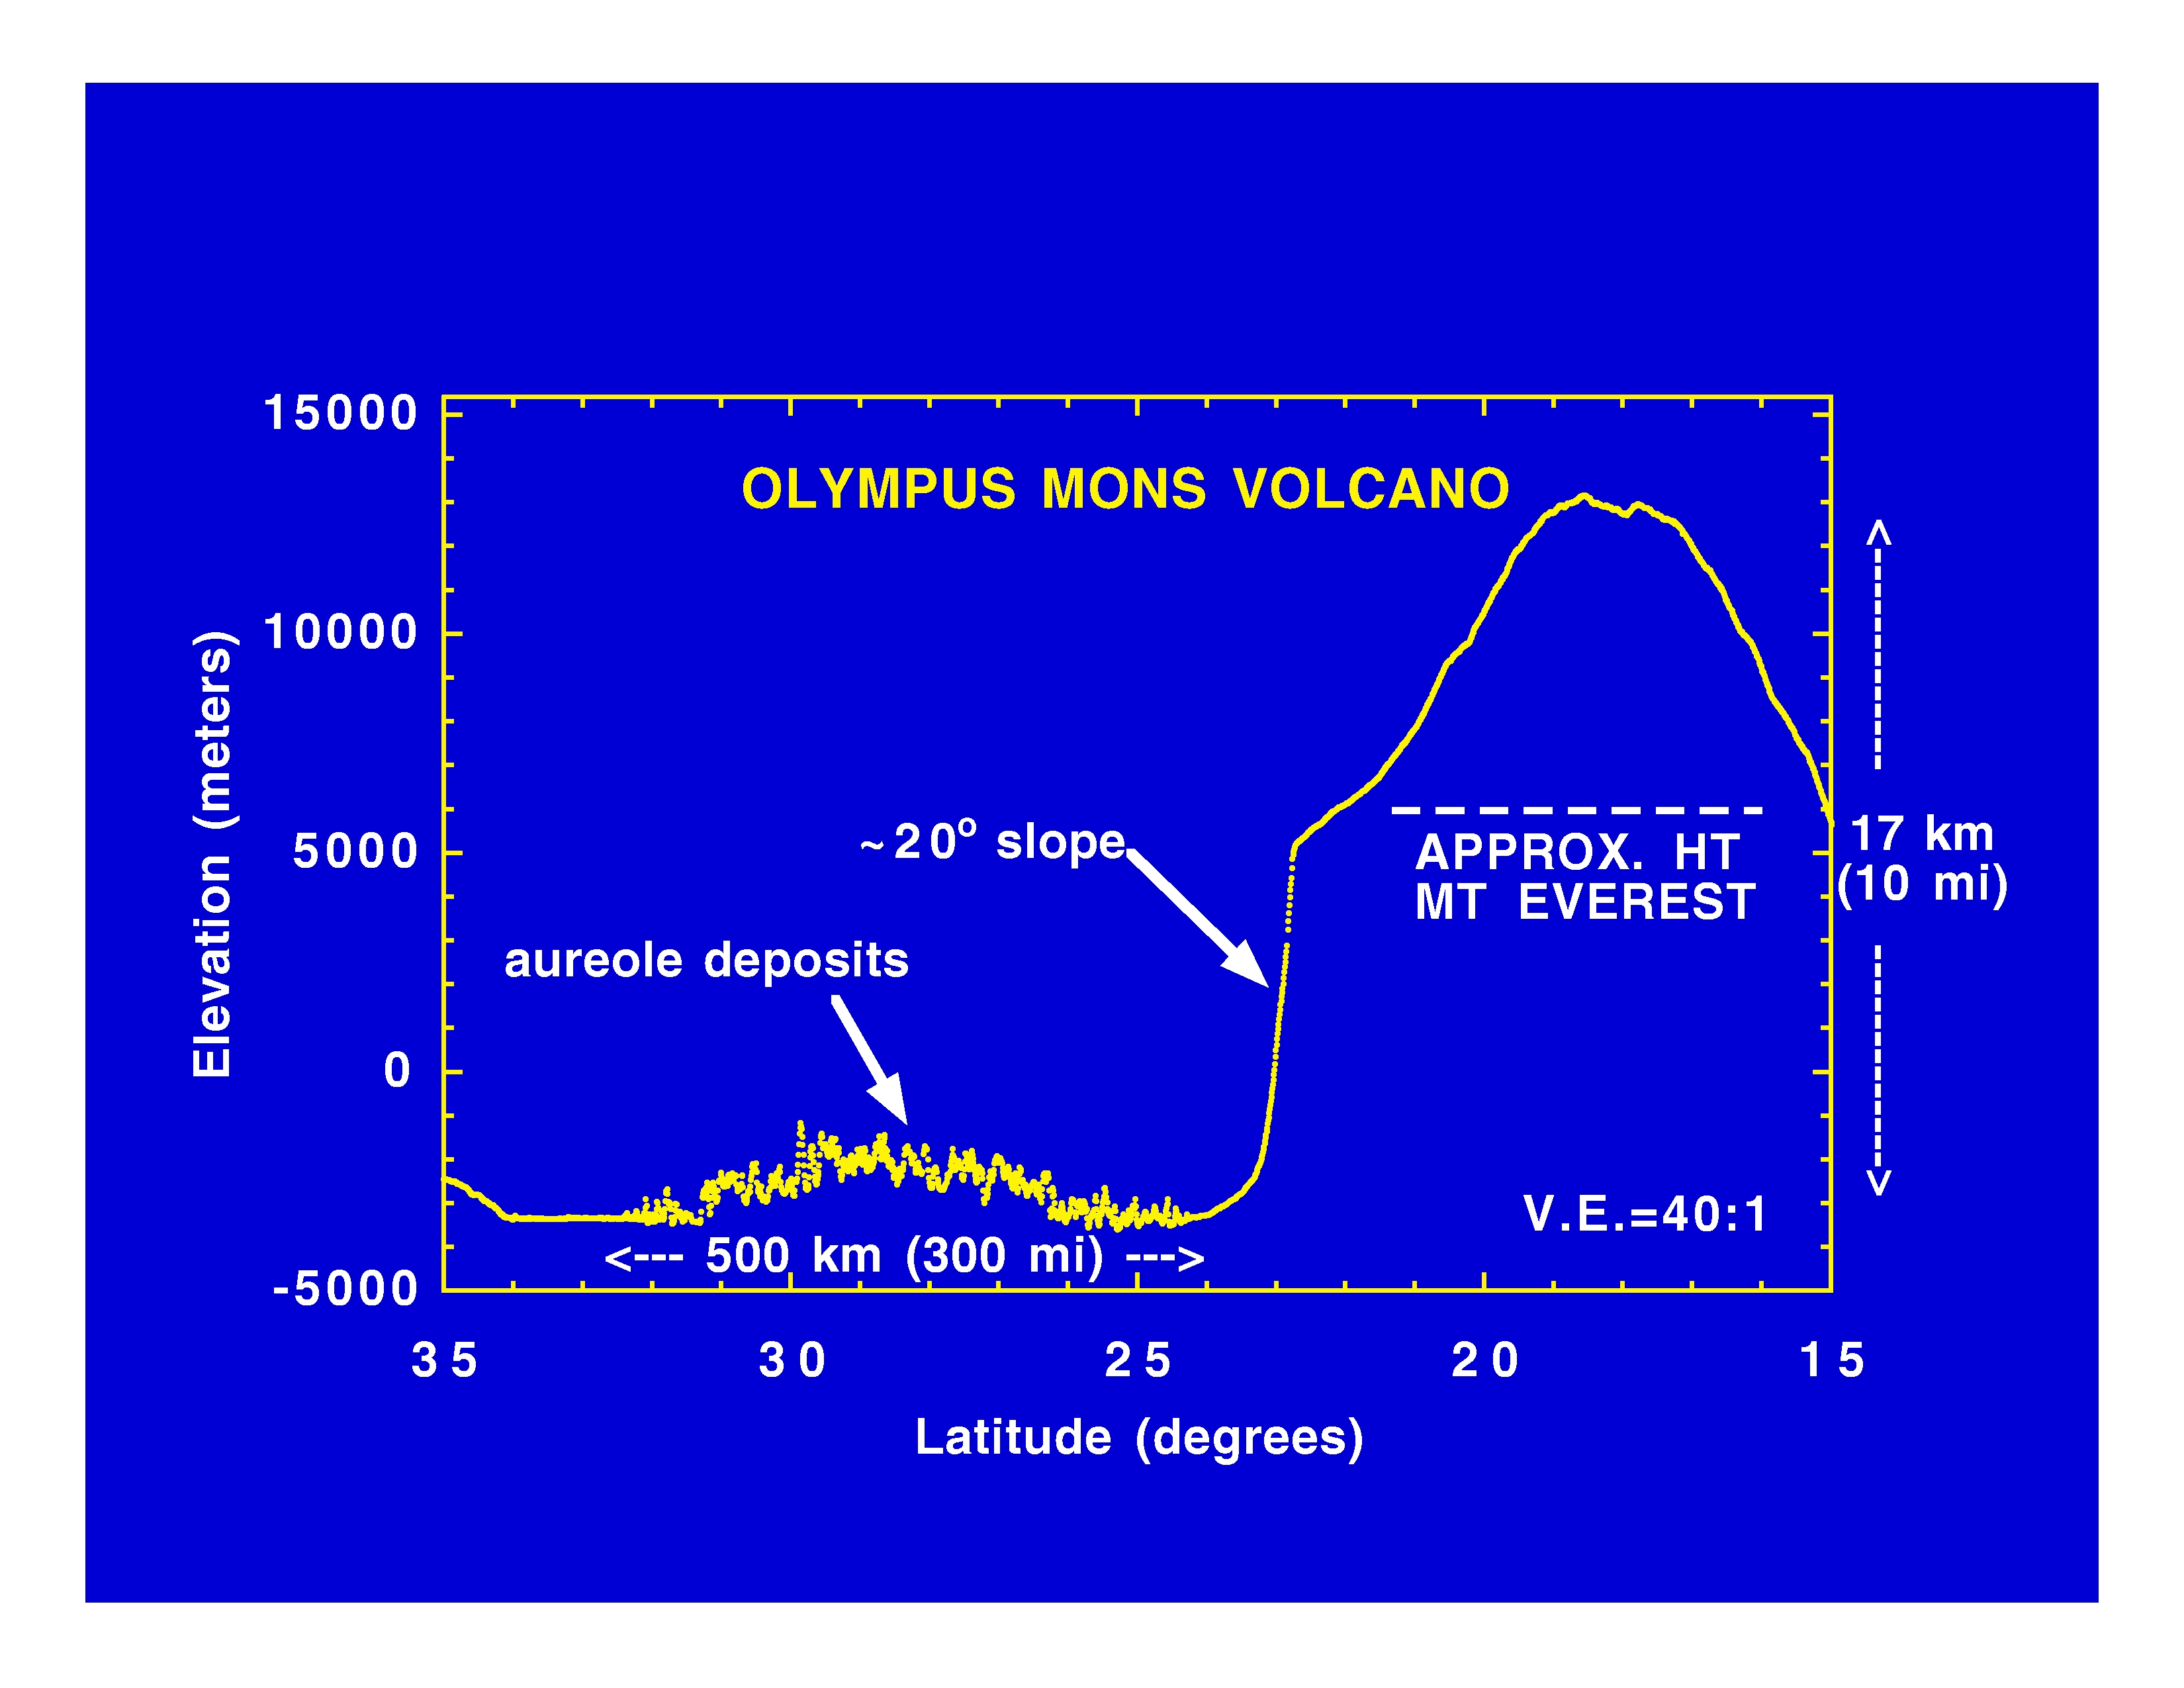

Olympus Mons Volcano

The Jet Propulsion Laboratory’s Mars Surveyor Operations Project operates the Mars Global Surveyor spacecraft with its industrial partner, Lockheed Martin Astronautics, from facilities in Pasadena, CA and Denver, CO.

Credit: NASA/JPL/GSFC